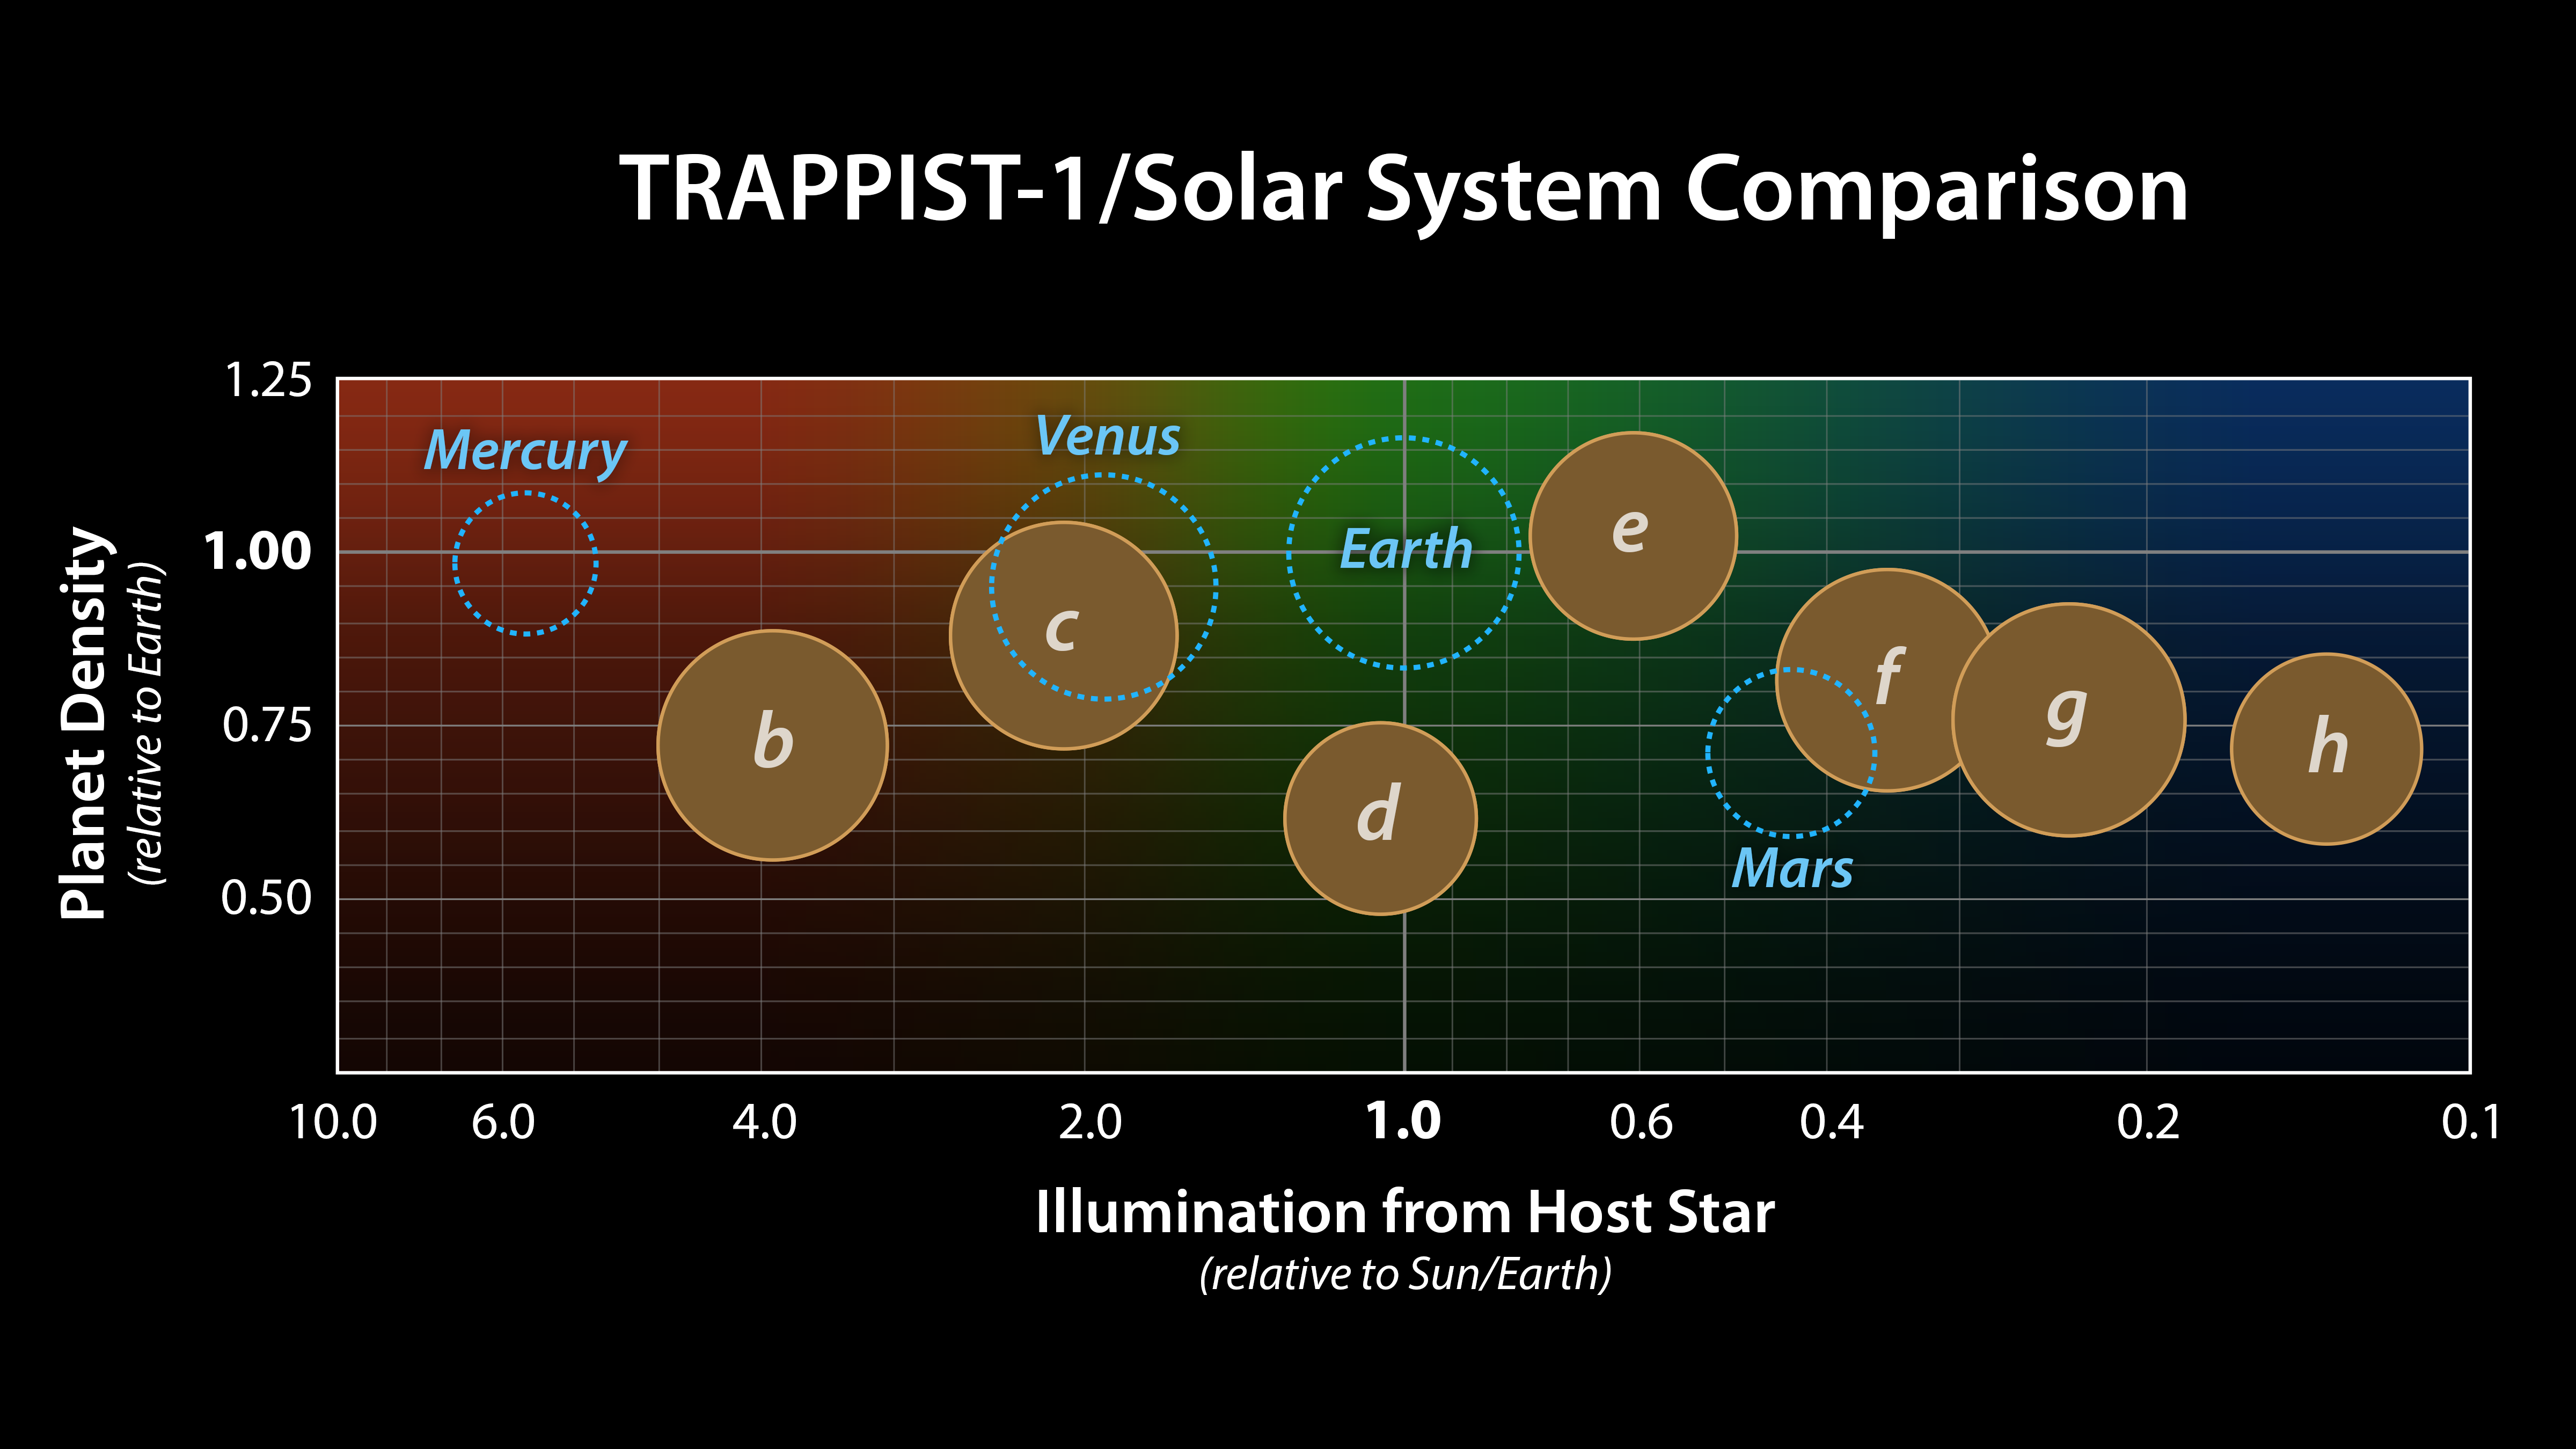

Comparing TRAPPIST-1 to the Solar System

This graph presents known properties of the seven TRAPPIST-1 exoplanets (labeled b through h), showing how they stack up to the inner rocky worlds in our own solar system.

The horizontal axis shows the level of illumination that each planet receives from its host star. TRAPPIST-1 is a mere 9 percent the mass of our Sun, and its temperature is much cooler. But because the TRAPPIST-1 planets orbit so closely to their star, they receive comparable levels of light and heat to Earth and its neighboring planets.

The vertical axis shows the densities of the planets. Density, calculated based on a planet's mass and volume, is the first important step in understanding a planets composition. The plot shows that the TRAPPIST-1 planet densities range from being similar to Earth and Venus at the upper end, down to values comparable to Mars at the lower end.

The relative sizes of the planets are indicated by the circles.

The masses and densities of the TRAPPIST-1 planets were determined by careful measurements of slight variations in the timings of their orbits using extensive observations made by NASAs Spitzer and Kepler space telescopes, in combination with data from Hubble and a number of ground-based telescopes. These measurements are the most precise to date for any system of exoplanets.

By comparing these measurements with theoretical models of how planets form and evolve, researchers have determined that they are all rocky in overall composition. Estimates suggest the lower-density planets could have large quantities of water -- as much as 5 percent by mass for TRAPPIST-1d. Earth, in comparison, has only about 0.02 percent of its mass in the form of water.

Credit: NASA/JPL-Caltech